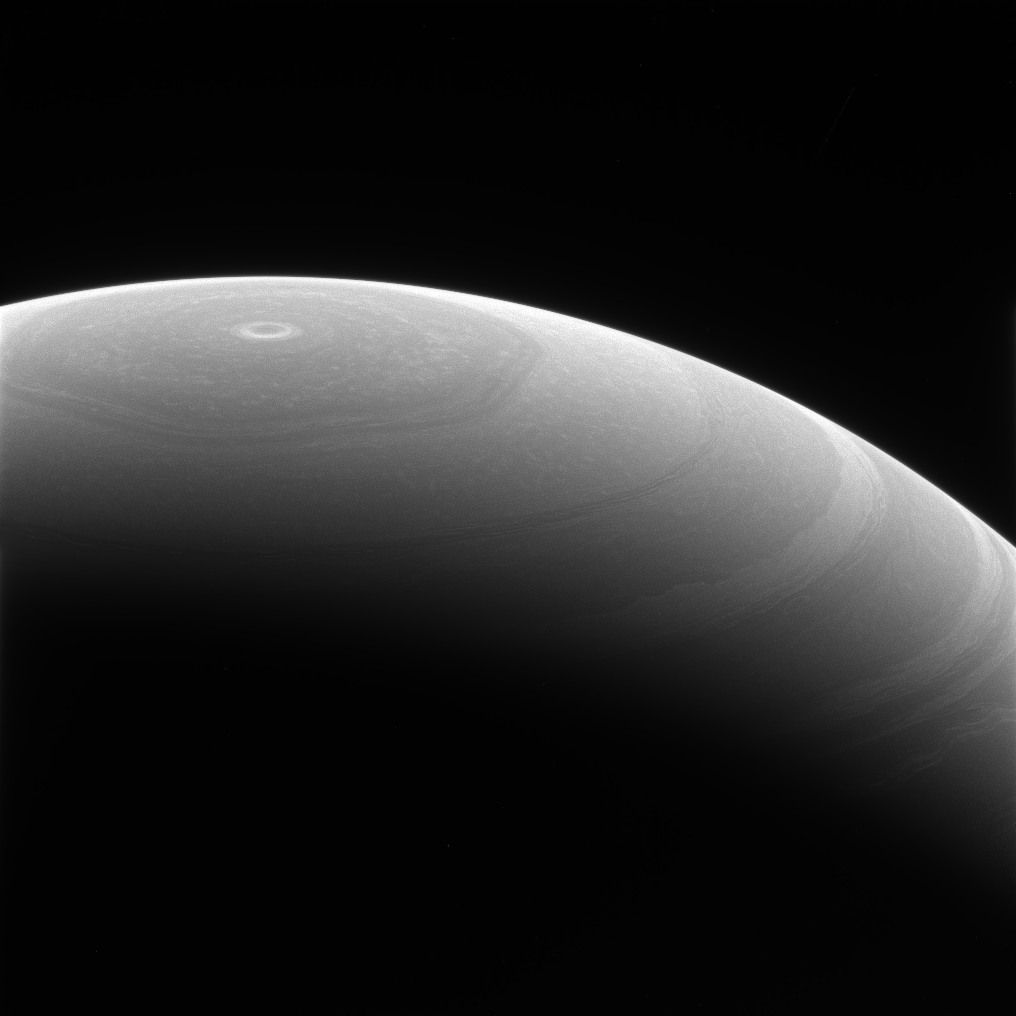

Circles and Hexagons

Saturn’s cloud belts generally move around the planet in a circular path, but one feature is slightly different. The planet’s wandering, hexagon-shaped polar jet stream breaks the mold — a reminder that surprises lurk everywhere in the solar system.

This atmospheric feature was first observed by the Voyager mission in the early 1980s, and was dubbed “the hexagon.” Cassini’s visual and infrared mapping spectrometer was first to spy the hexagon during the mission, since it could see the feature’s outline while the pole was still immersed in wintry darkness (see PIA09185). The hexagon became visible to Cassini’s imaging cameras as sunlight returned to the northern hemisphere. For more views of Saturn’s hexagon, see PIA10486 and PIA11682.

This view looks toward the northern hemisphere of Saturn — in summer when this view was acquired — from above 65 degrees north latitude. The image was taken with the Cassini spacecraft wide-angle camera on June 28, 2017 using a spectral filter which preferentially admits wavelengths of near-infrared light centered at 752 nanometers.

The view was acquired at a distance of approximately 536,000 miles (862,000 kilometers) from Saturn. Image scale is 32 miles (52 kilometers) per pixel.

The Cassini spacecraft ended its mission on Sept. 15, 2017.

The Cassini mission is a cooperative project of NASA, ESA (the European Space Agency) and the Italian Space Agency. The Jet Propulsion Laboratory, a division of Caltech in Pasadena, manages the mission for NASA’s Science Mission Directorate, Washington. The Cassini orbiter and its two onboard cameras were designed, developed and assembled at JPL. The imaging operations center is based at the Space Science Institute in Boulder, Colorado.

Credit: NASA/JPL-Caltech/Space Science Institute